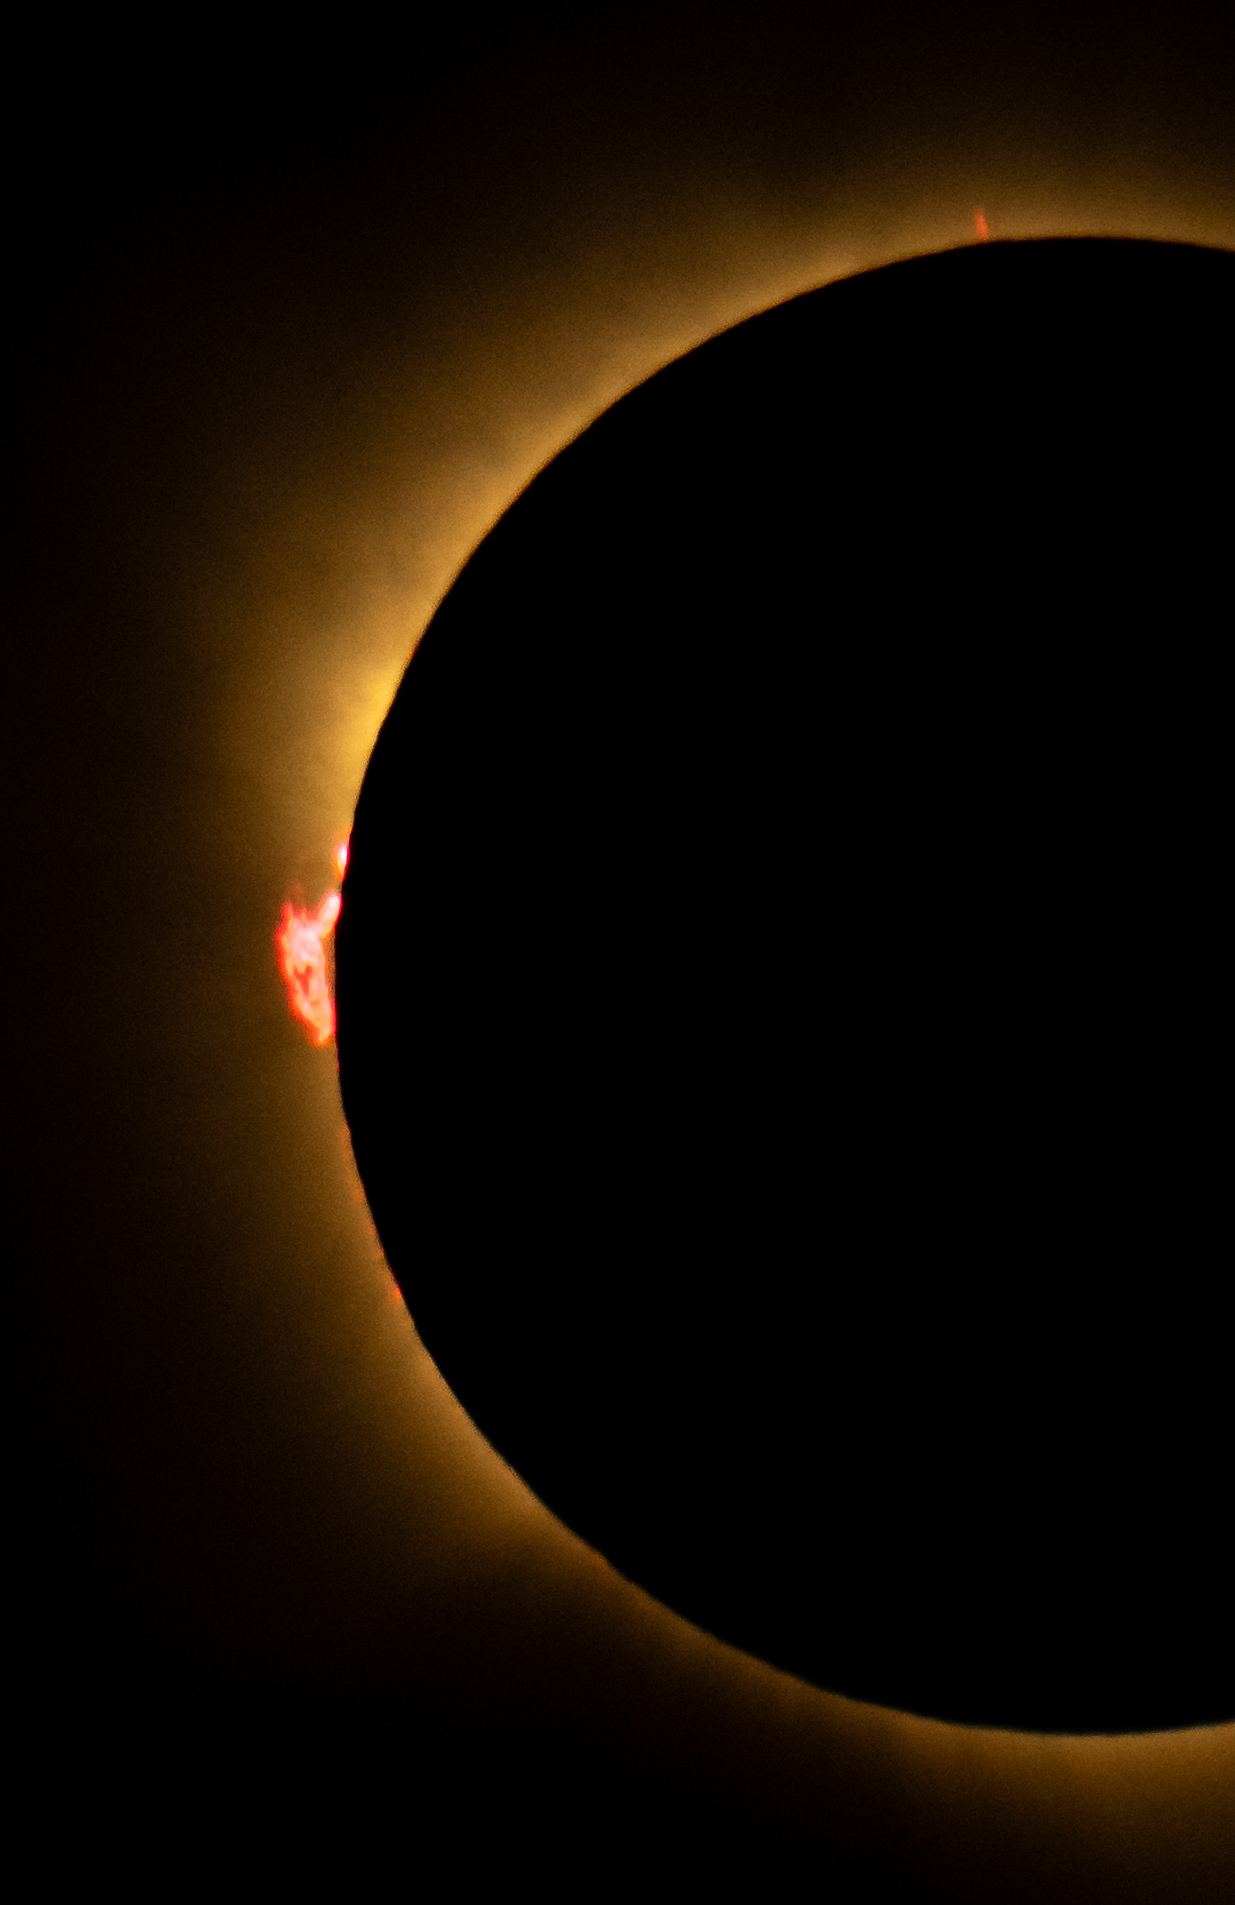

2026 Total Solar Eclipse

A total solar eclipse is seen from San Millán de los Caballeros, Spain, Wednesday, Aug. 12, 2026. A total solar eclipse swept across parts of Greenland, Iceland, northern Russia, the Atlantic Ocean, Spain, and a small corner of Portugal. A partial eclipse was visible in parts of the U.S., most of Canada, much of Europe, and northwest Africa.

Credit: NASA/Bill Ingalls